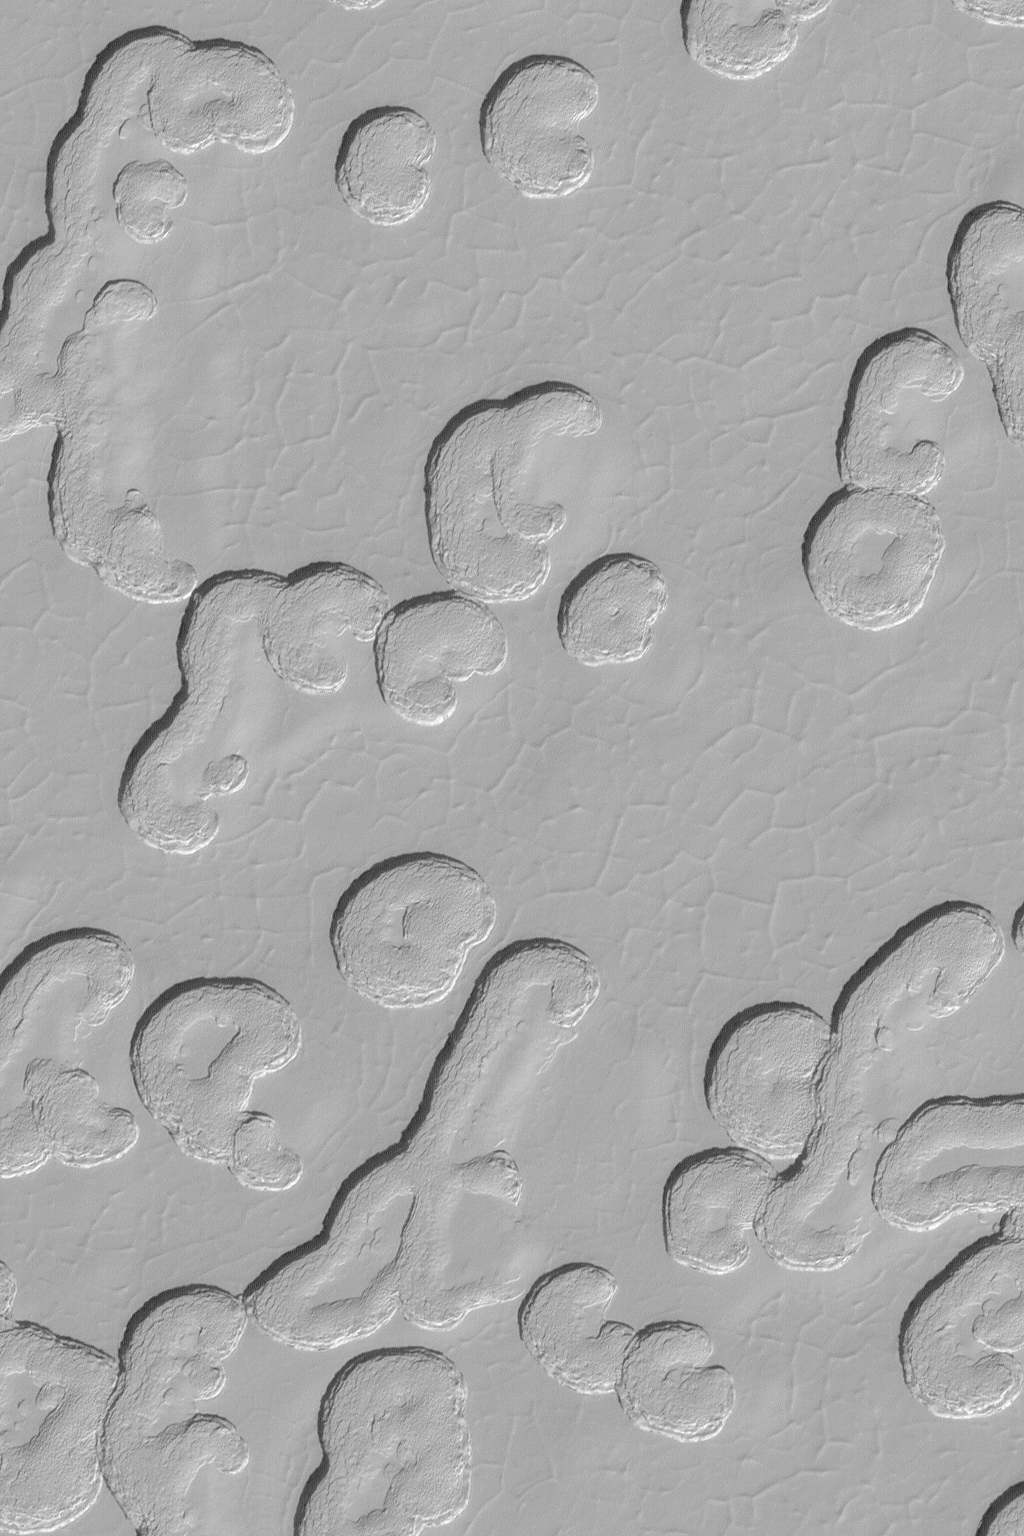

South Polar Scene

5 February 2004
This Mars Global Surveyor (MGS) Mars Orbiter Camera (MOC) image shows a portion of the south polar residual cap. Sunlight illuminates this scene from the upper left, thus the somewhat kidney bean-shaped features are pits, not mounds. These pits and their neighboring polygonal cracks are formed in a material composed mostly of carbon dioxide ice. The image is located near 87.0°S, 5.7°W, and covers an area 3 km (1.9 mi) wide.

Credit: NASA/JPL/Malin Space Science Systems